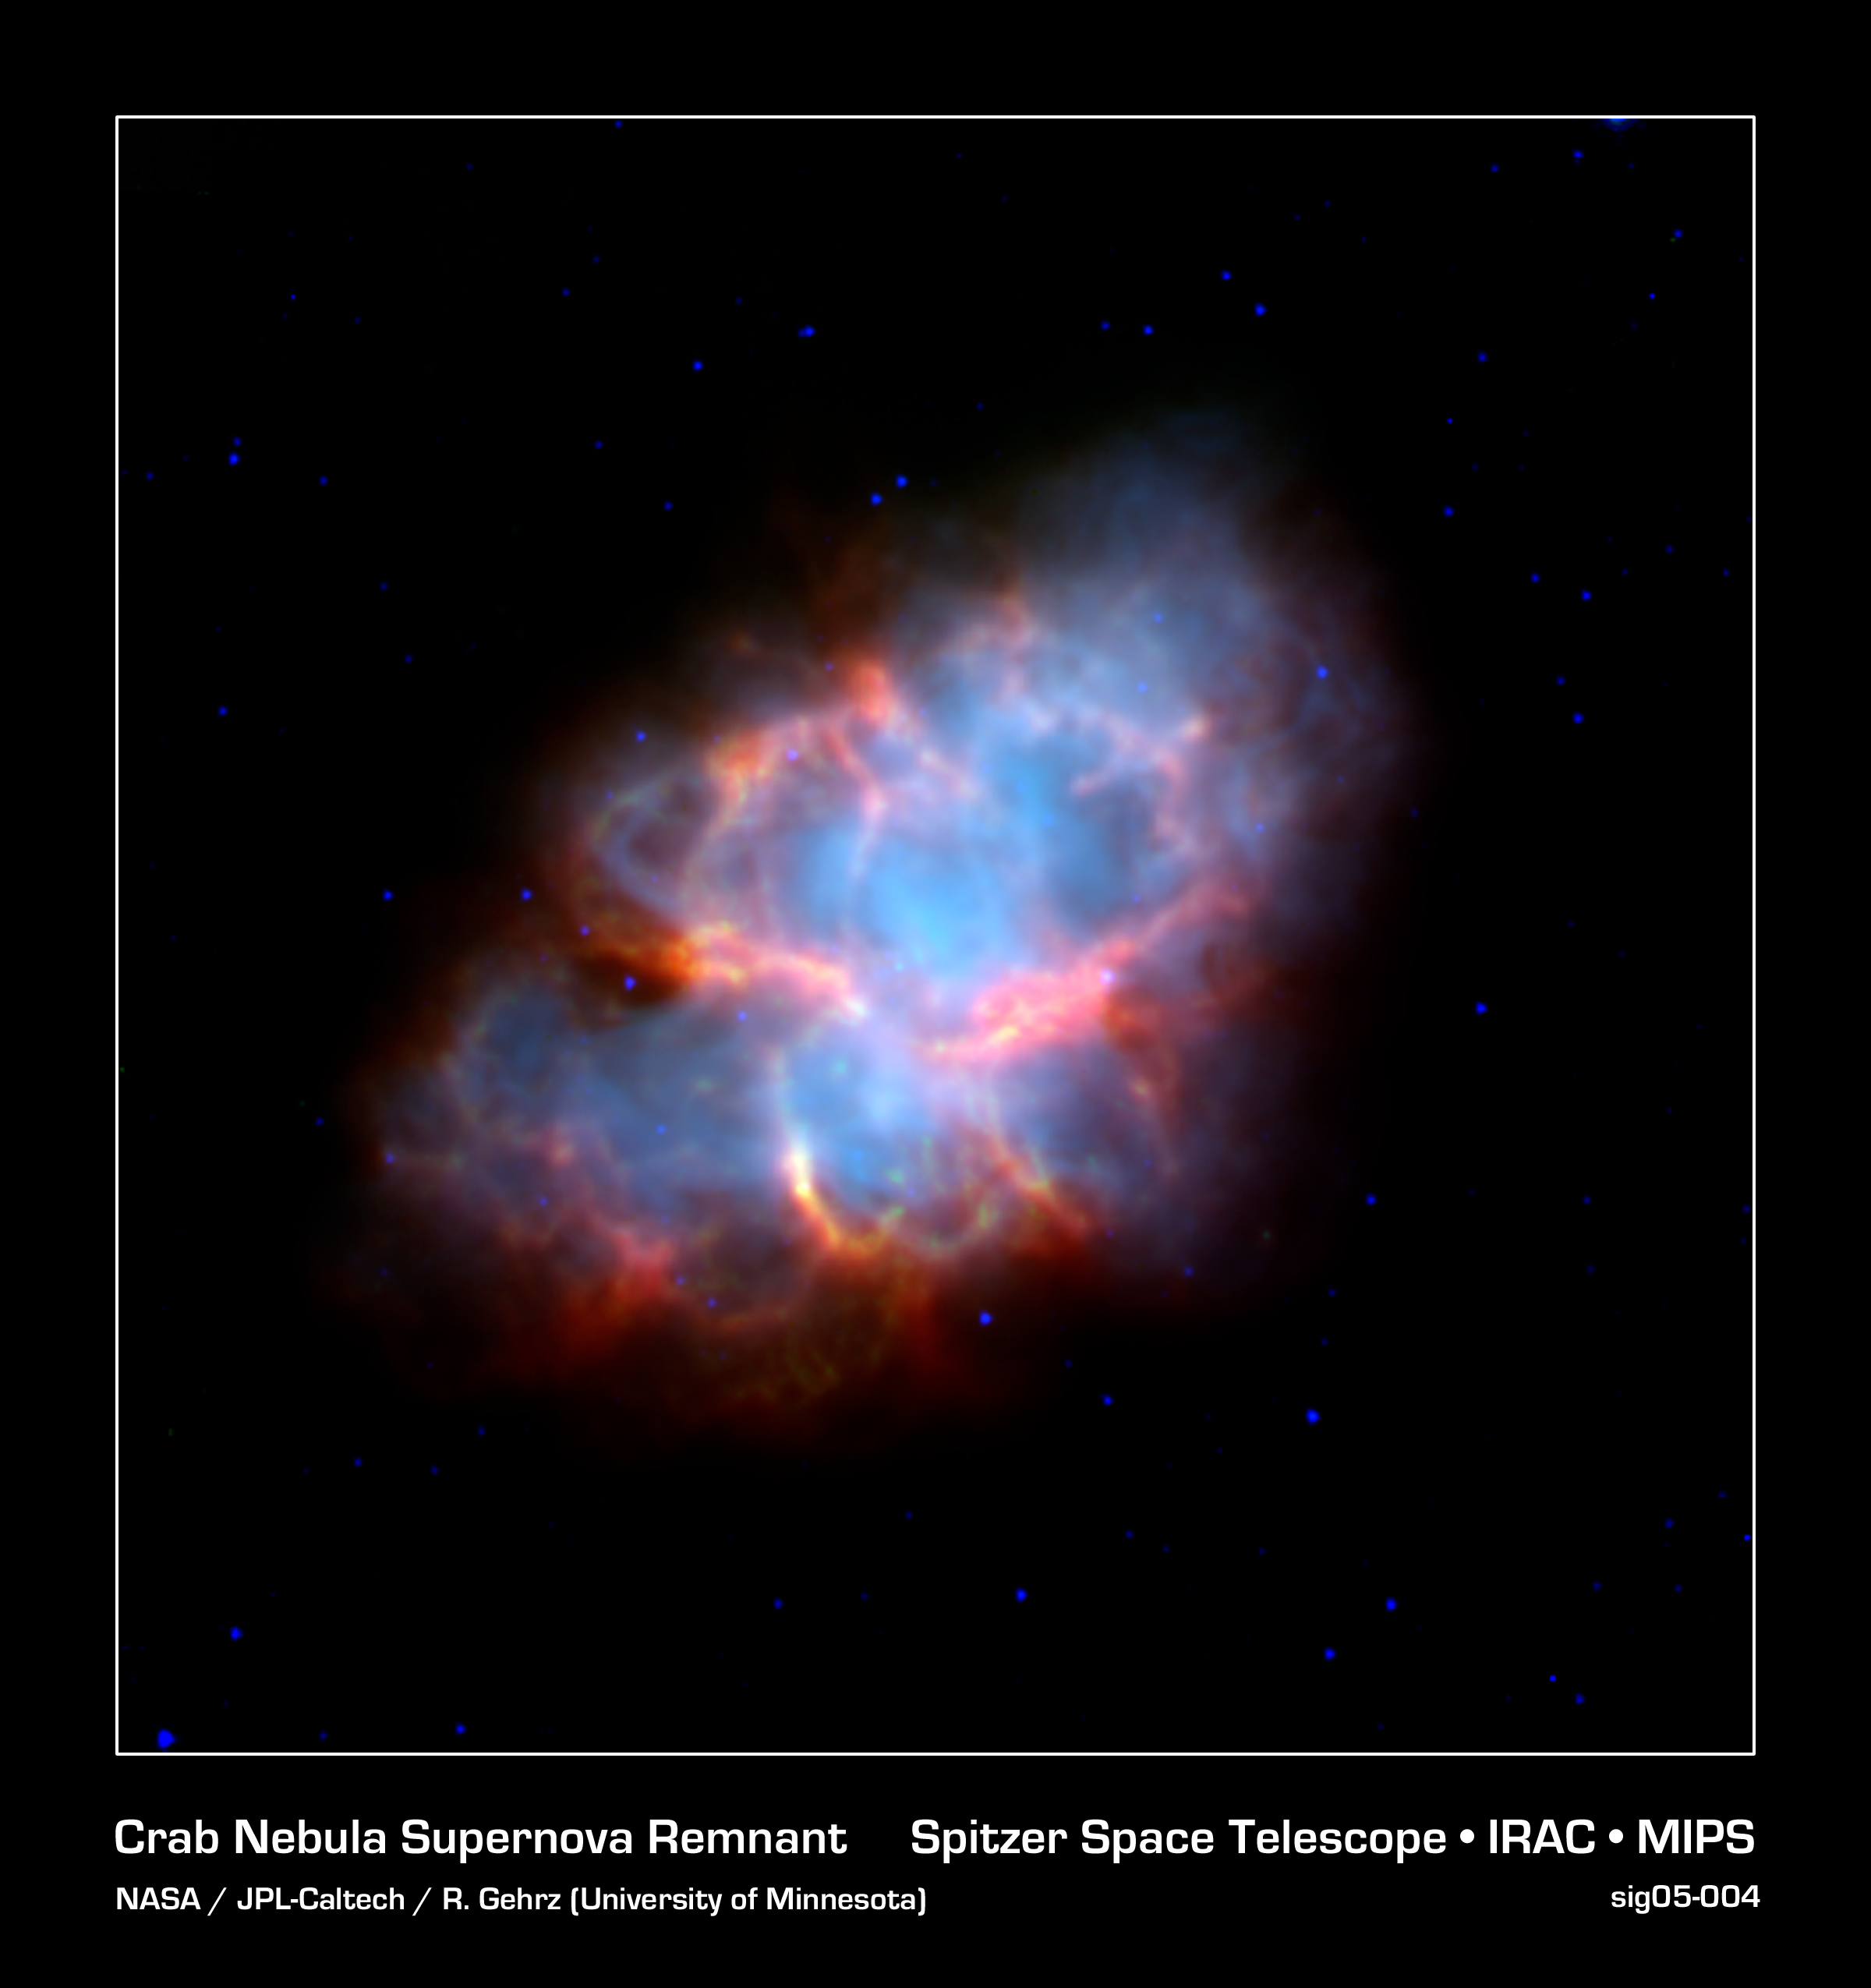

Crab Nebula Supernova Remnant (Spitzer/IRAC-MIPS Image)

The Crab Nebula is the shattered remnant of a massive star that ended its life in a massive supernova explosion. Nearly a thousand years old, the supernova was noted in the constellation of Taurus by Chinese astronomers in the year 1054 AD.

This view of the supernova remnant obtained by the Spitzer Space Telescope shows the infrared view of this complex object. The blue region traces the cloud of energetic electrons trapped within the star's magnetic field, emitting so-called "synchrotron" radiation. The yellow-red features follow the well-known filamentary structures that permeate this nebula. Though they are known to contain hot gasses, their exact nature is still a mystery that astronomers are examining.

The energetic cloud of electrons are driven by a rapidly rotating neutron star, or pulsar, at its core. The nebula is about 6,500 light-years away from the Earth, and is 5 light-years across.

This false-color image presents images from Spitzer's Infrared Array Camera (IRAC) and Multiband Imaging Photometer (MIPS) at 3.6 (blue), 8.0 (green), 24 (red) microns.

Credit: NASA/JPL-Caltech/R. Gehrz (University of Minnesota)